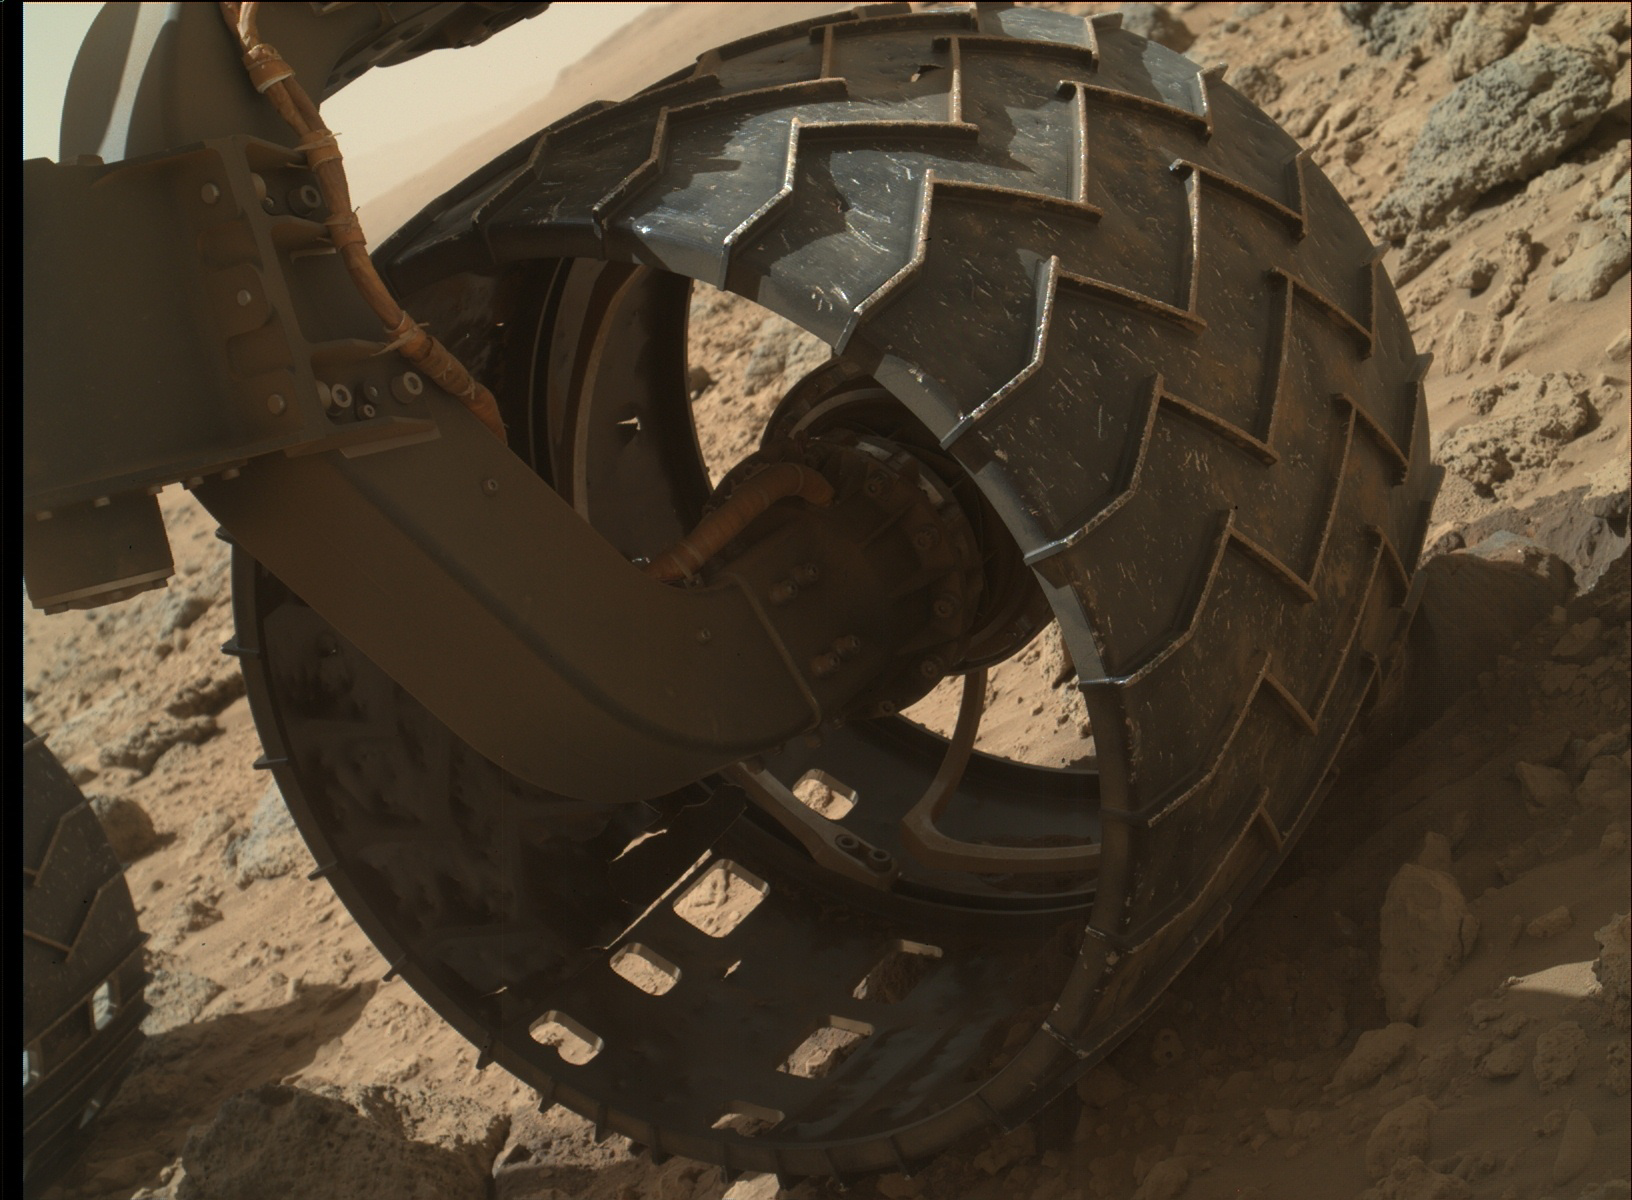

Left-Front Wheel of Curiosity Rover, Approaching Three Miles

The left-front wheel of NASA’s Curiosity Mars rover shows dents and holes in this image taken during the 469th Martian day, or sol, of the rover’s work on Mars (Nov. 30, 2013). The image was taken by the Mars Hand Lens Imager (MAHLI) camera, which is mounted at the end of Curiosity’s robotic arm. By that sol, Curiosity had driven 2.78 miles (4.47 kilometers). An uptick in the pace of wear and tear on the rover’s wheels in the preceding few weeks appears to be correlated with driving over rougher terrain than during earlier months of the mission. Routes to future destinations for the mission may be charted to lessen the amount of travel over such rough terrain.

Malin Space Science Systems, San Diego, developed, built and operates MAHLI. NASA’s Jet Propulsion Laboratory, Pasadena, Calif., manages the Mars Science Laboratory Project and the mission’s Curiosity rover for NASA’s Science Mission Directorate in Washington. The rover was designed and assembled at JPL, a division of the California Institute of Technology in Pasadena.

Credit: NASA/JPL-Caltech/MSSS